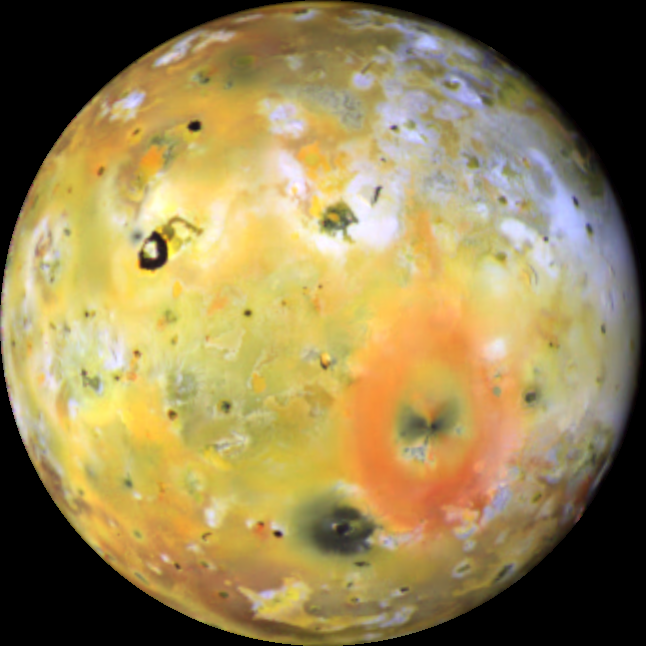

Changes on Io’s Loki-Pele hemisphere

This color composite of Io was acquired by Galileo during its sixth orbit (E6) of Jupiter as part of a sequence of images designed to monitor changes in the surface color due to volcanic activity. Two prominent features in this hemisphere are Pele (the big red ring) and Loki (the dark horseshoe shaped feature). Amaterasu Patera, the dark spot north of Loki, has darkened since G1. The new deposits at Ra Patera (below Loki) have faded in appearance since the images taken eight months earlier during Galileo’s first orbit (G1). (Compare this view of Ra Patera with the Galileo images from June 1996 and Voyager images obtained in 1979. A limb view showing the erupting plume during G1 is available as well.)

North is to the top of the picture which combines images acquired using violet, green, and near-infrared (756 micrometers) filters. The resolution is 11.2 kilometers per picture element. The images were taken on February 20, 1997 at a range of 554,000 kilometers by the solid state imaging (CCD) system on NASA’s Galileo spacecraft.

The Jet Propulsion Laboratory, Pasadena, CA manages the mission for NASA’s Office of Space Science, Washington, DC.

Credit: NASA/JPL/University of Arizona